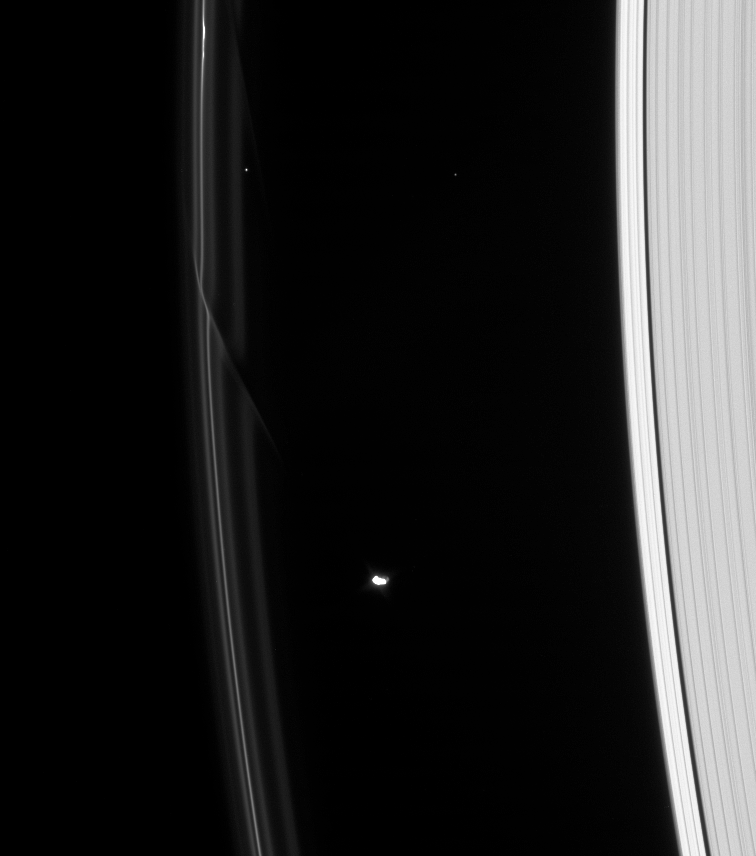

Gravity of the Situation

Two dark gores in Saturn’s F ring demonstrate the gravitational influence of the shepherd moon Prometheus.

The older gore at the top of this view is at a steeper angle than the newer addition just above and to the left of Prometheus, since the former has sheared out over the course of an orbit: particles on the inner (right) side of the F ring travel faster in the same amount of time than the particles on the outer (left) side, leaving the outer particles behind.

Prometheus (102 kilometers, or 63 miles across) is lit at left by direct sunlight and at right by reflected light from Saturn. The bright, sunlit portion of the moon is overexposed.

Two background stars are captured above Prometheus in this view, which looks toward the unilluminated side of the rings from about 33 degrees above the ringplane.

The image was taken in visible light with the Cassini spacecraft narrow-angle camera on Jan. 1, 2008. The view was acquired at a distance of approximately 1.5 million kilometers (956,000 miles) from Saturn and at a Sun-Saturn-spacecraft, or phase, angle of 62 degrees. Image scale is 9 kilometers (6 miles) per pixel.

The Cassini-Huygens mission is a cooperative project of NASA, the European Space Agency and the Italian Space Agency. The Jet Propulsion Laboratory, a division of the California Institute of Technology in Pasadena, manages the mission for NASA’s Science Mission Directorate, Washington, D.C. The Cassini orbiter and its two onboard cameras were designed, developed and assembled at JPL. The imaging operations center is based at the Space Science Institute in Boulder, Colo.

Credit: NASA/JPL/Space Science Institute